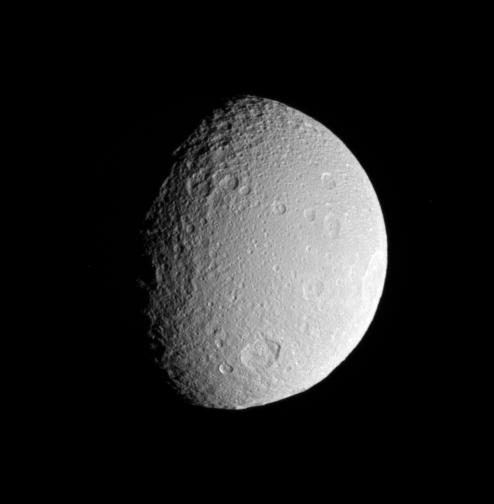

All Craters Great and Small

The Cassini spacecraft surveys the battered surface of icy Tethys. The great impact basin straddling the terminator is itself overprinted by many smaller impact sites.

The view in this image is toward the southern hemisphere on the moon’s Saturn-facing side. North on Tethys (1,071 kilometers, or 665 miles across) is up and rotated 7 degrees to the right.

The image was taken in visible light with the Cassini spacecraft narrow-angle camera on May 11, 2007. The view was obtained at a distance of approximately 559,000 kilometers (347,000 miles) from Tethys and at a Sun-Tethys-spacecraft, or phase, angle of 60 degrees. Image scale is 3 kilometers (2 miles) per pixel.

The Cassini-Huygens mission is a cooperative project of NASA, the European Space Agency and the Italian Space Agency. The Jet Propulsion Laboratory, a division of the California Institute of Technology in Pasadena, manages the mission for NASA’s Science Mission Directorate, Washington, D.C. The Cassini orbiter and its two onboard cameras were designed, developed and assembled at JPL. The imaging operations center is based at the Space Science Institute in Boulder, Colo.

Credit: NASA/JPL/Space Science Institute